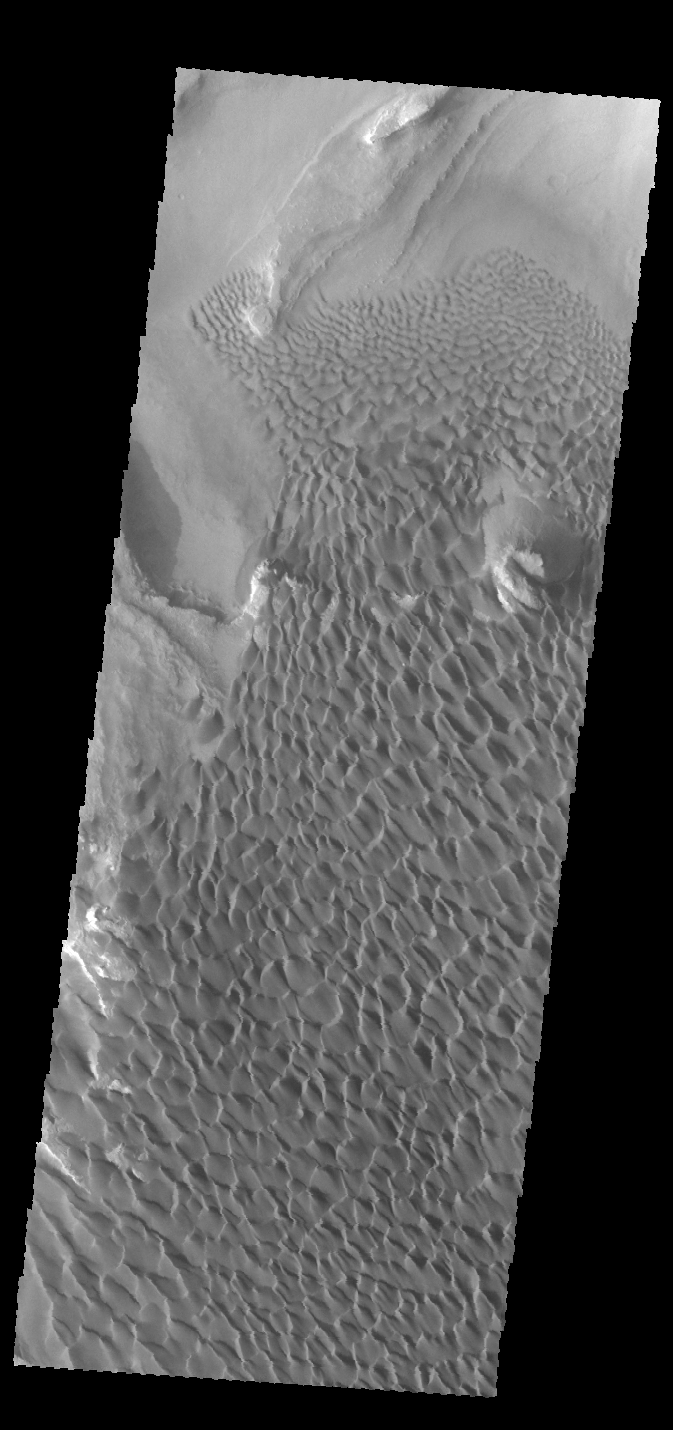

Rabe Crater Dunes

This VIS image was collected simultaneously with yesterday’s IR image. It shows part of the dune field on the floor of Rabe Crater.

Credit: NASA/JPL-Caltech/ASU